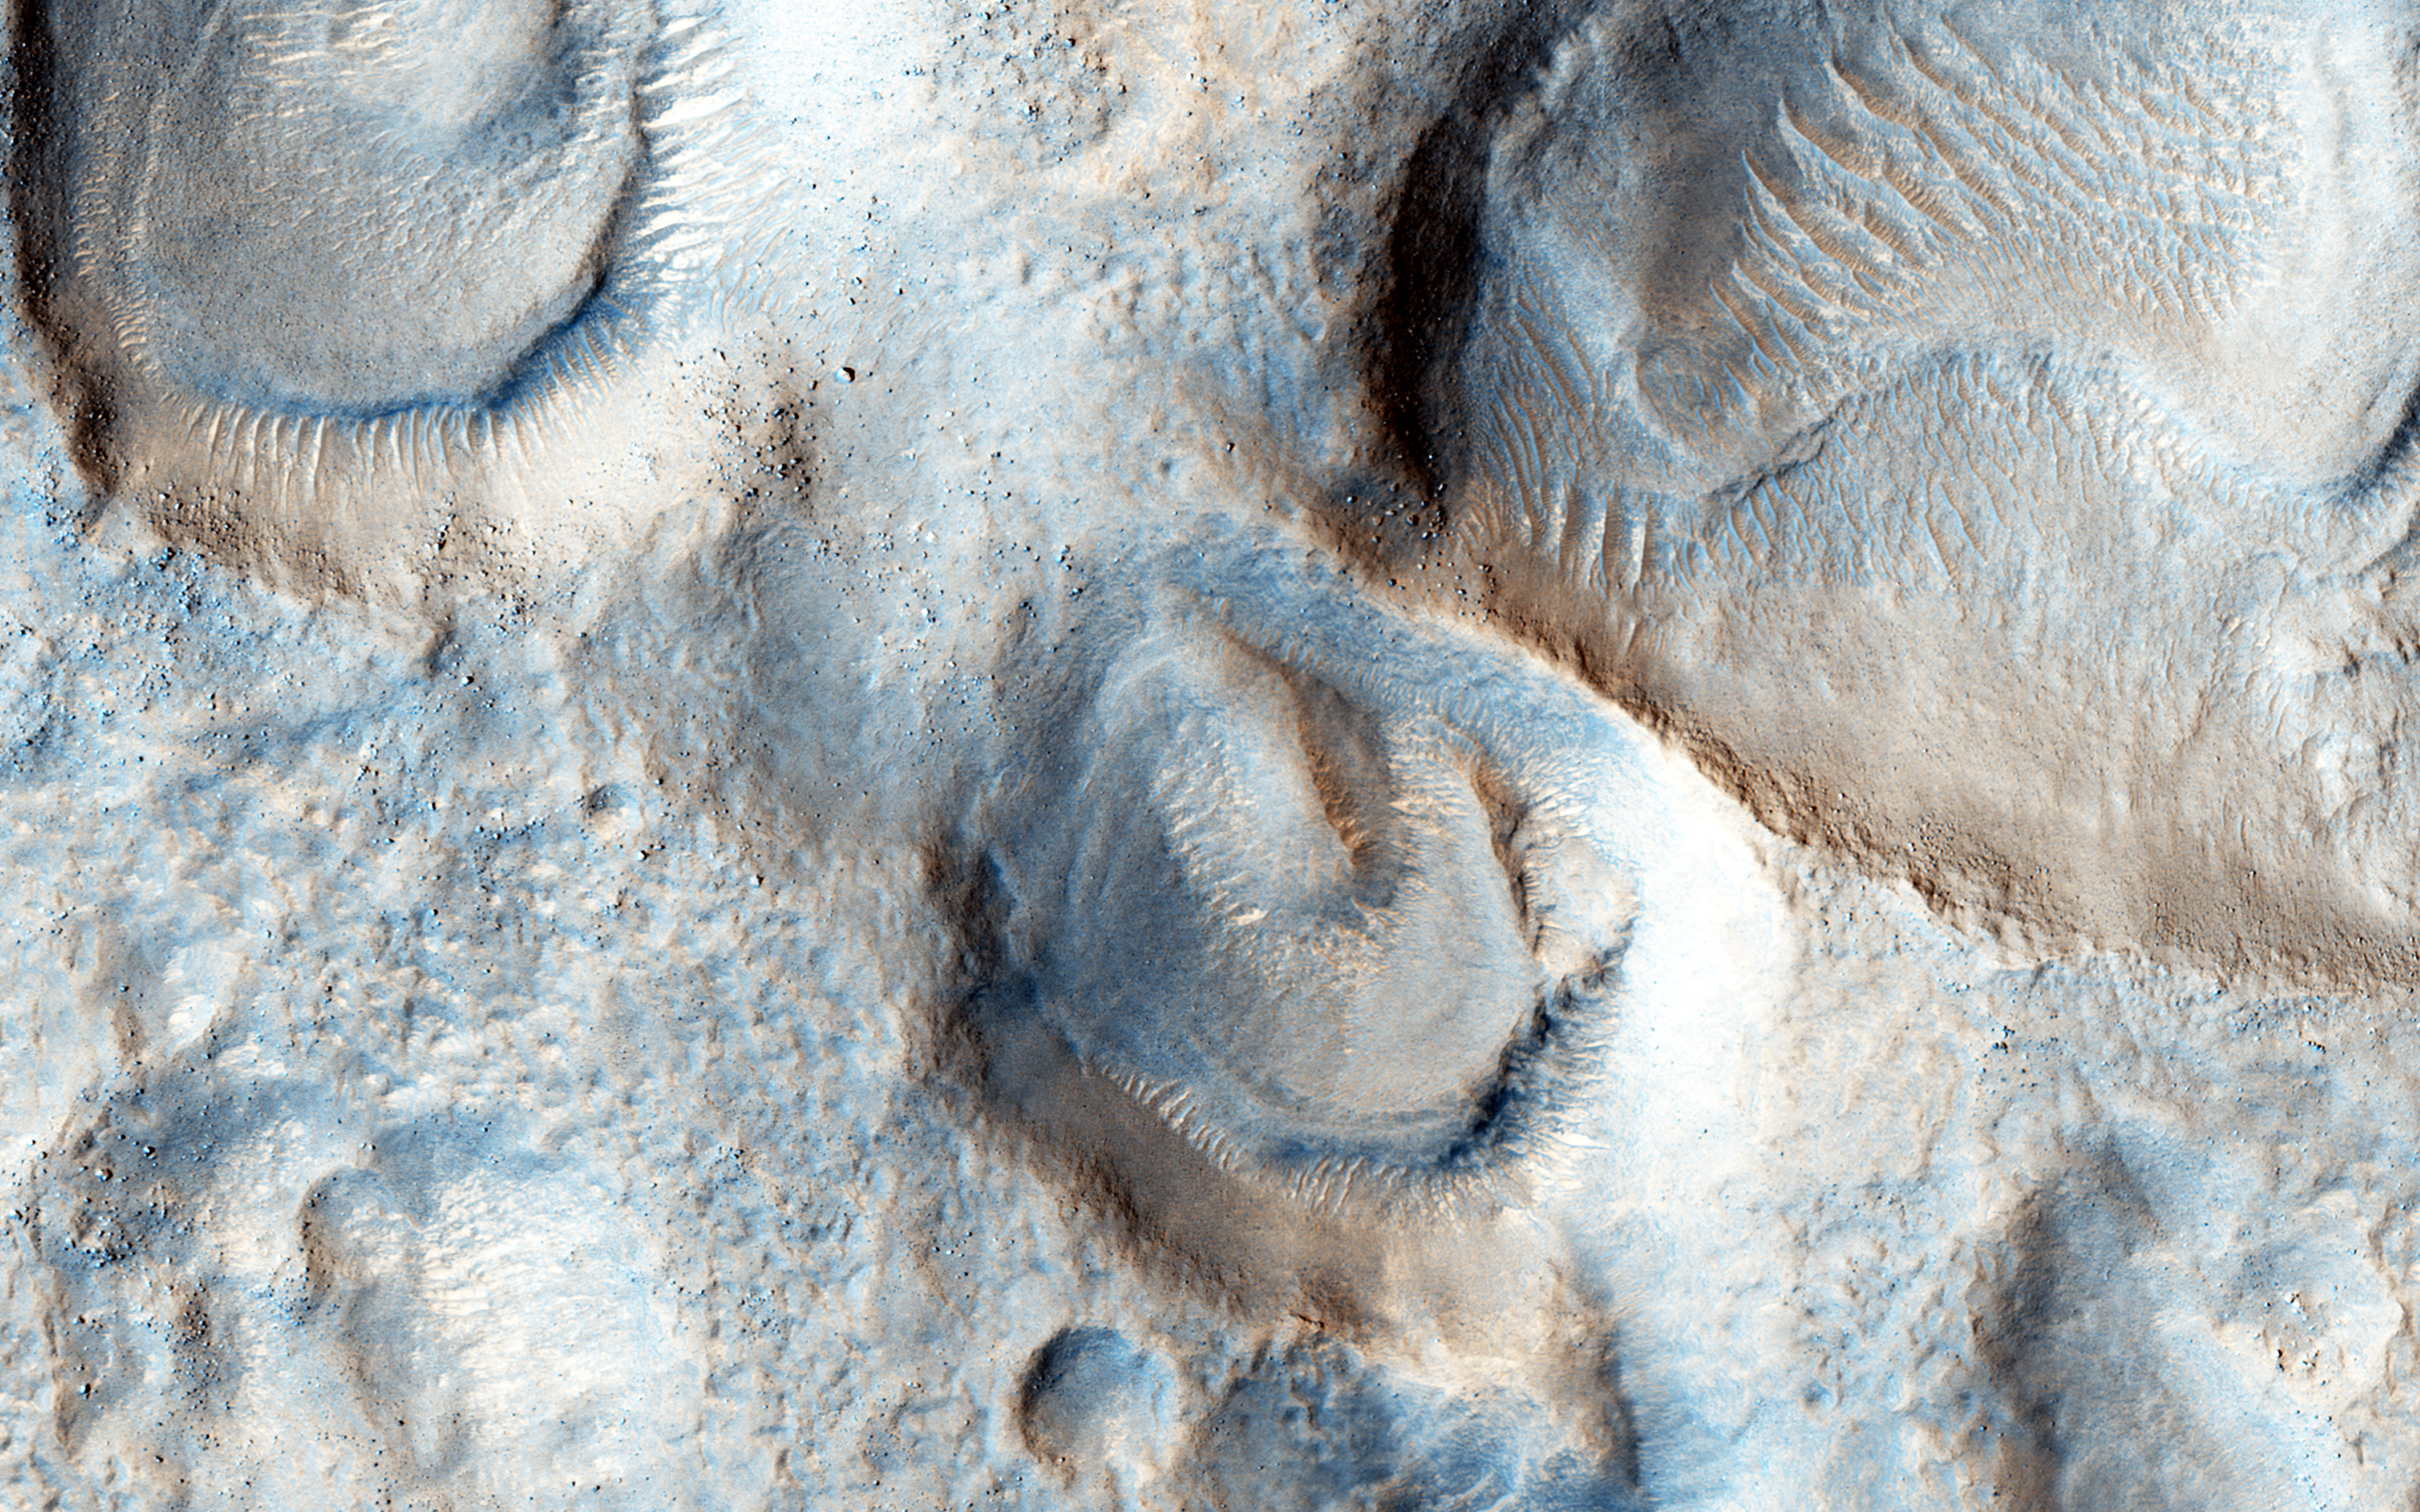

Mesas and Pits

What’s up and what’s down? This image covers mesas, or high-standing plateaus, to the north and pits, or low-standing, depressions to the south. If it looks the other way around, then you are not seeing the topography correctly.

Remember that the Sun is coming from the left (west) at MRO’s imaging time of about 3 p.m. What formed these mesas and pits is a question that is not so easy to answer.

The University of Arizona, Tucson, operates HiRISE, which was built by Ball Aerospace & Technologies Corp., Boulder, Colo. NASA’s Jet Propulsion Laboratory, a division of the California Institute of Technology in Pasadena, manages the Mars Reconnaissance Orbiter Project for NASA’s Science Mission Directorate, Washington.

Credit: NASA/JPL-Caltech/Univ. of Arizona